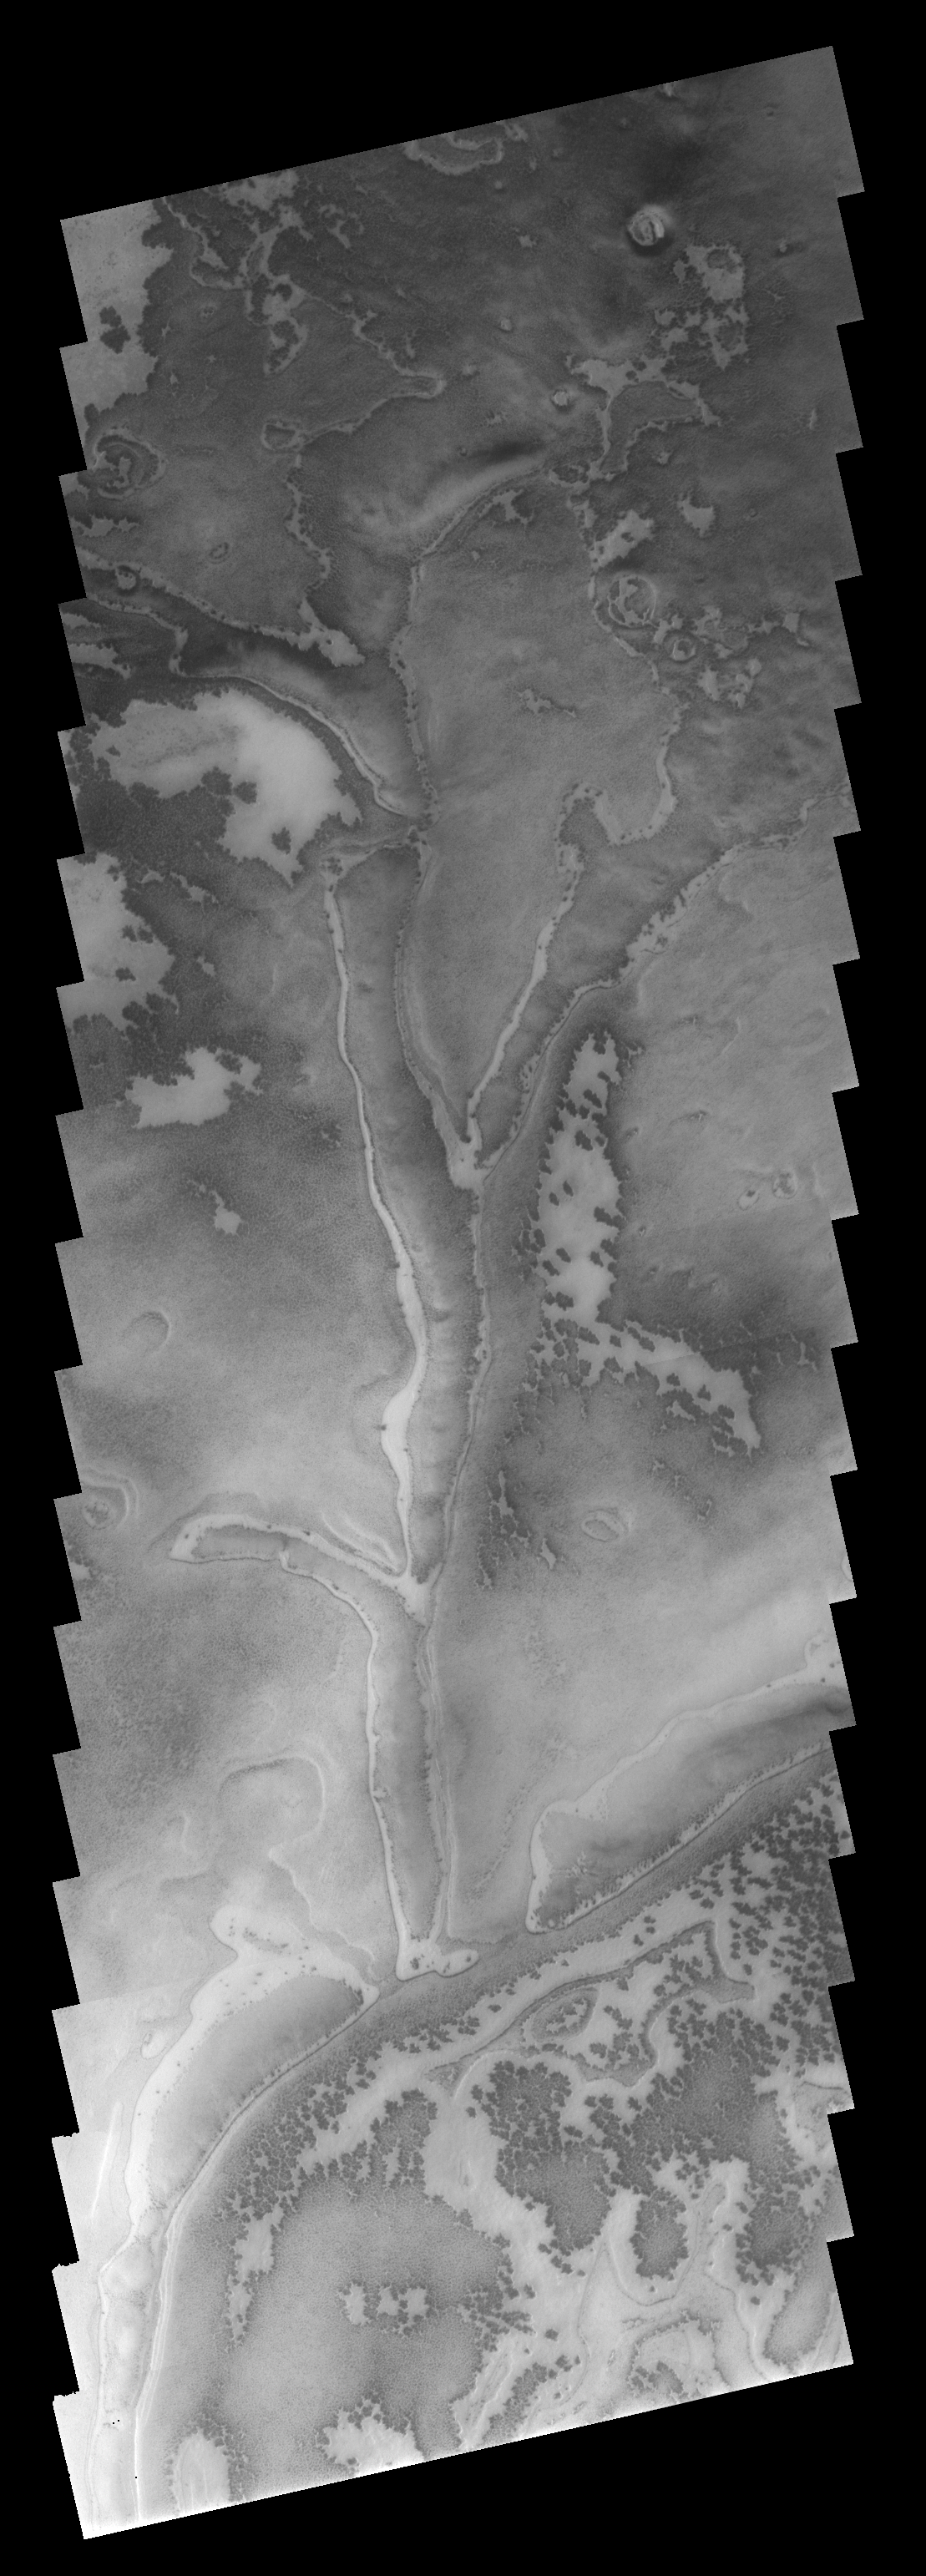

Ridges Down South

This image shows part of an area just off the margin of the south polar cap. The bright and dark markings are identical to some seen on the cap, telling us that ice is located at the surface. The unusual branching ridges in the center of the image are of unknown origin.

Image information: VIS instrument. Latitude 80.3S, Longitude 56.6E. 17 meter/pixel resolution.

Note: this THEMIS visual image has not been radiometrically nor geometrically calibrated for this preliminary release. An empirical correction has been performed to remove instrumental effects. A linear shift has been applied in the cross-track and down-track direction to approximate spacecraft and planetary motion. Fully calibrated and geometrically projected images will be released through the Planetary Data System in accordance with Project policies at a later time.

NASA’s Jet Propulsion Laboratory manages the 2001 Mars Odyssey mission for NASA’s Office of Space Science, Washington, D.C. The Thermal Emission Imaging System (THEMIS) was developed by Arizona State University, Tempe, in collaboration with Raytheon Santa Barbara Remote Sensing. The THEMIS investigation is led by Dr. Philip Christensen at Arizona State University. Lockheed Martin Astronautics, Denver, is the prime contractor for the Odyssey project, and developed and built the orbiter. Mission operations are conducted jointly from Lockheed Martin and from JPL, a division of the California Institute of Technology in Pasadena.

Credit: NASA/JPL/ASU